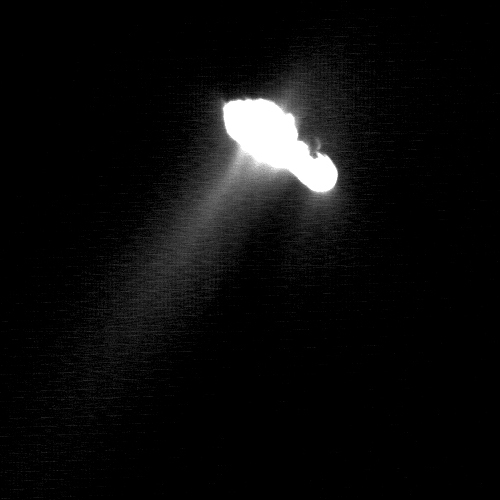

Several Jets and a Crater on Comet Borrelly

This image, taken by Deep Space 1 on September 22, 2001, has been enhanced to reveal dust being ejected from the nucleus of comet Borrelly. As a result, the nucleus, which is about eight kilometers (about five miles) long, is bright white in the image. The main dust jet is directed towards the bottom left of the frame, around 35 degrees away from the comet-Sun line. The jet emerges as actually comprised of at least three smaller features. This active region as a whole is at least three kilometers (less than two miles) long.

Another, smaller, jet feature is seen on the tip of the nucleus on the lower right-hand limb. Dust also seems to be ejected from there into the night-side hemisphere, probably from the dayside hemisphere. The expansion of the gas and dust mixture into the vacuum of space has swept some material around the body of the nucleus so that it appears above the night-side hemisphere. The night-side of the nucleus could not be seen, of course.

The line between day and night on the comet is towards the upper right. This representation shows a faint ring of brightness separated from the terminator by a dark, unlit area. It is possible that this is a crater rim, seen in grazing illumination, which is just about to cross into darkness as the comet rotates. The direction to the Sun is directly downwards.

Deep Space 1 completed its primary mission testing ion propulsion and 11 other advanced, high-risk technologies in September 1999. NASA extended the mission, taking advantage of the ion propulsion and other systems to undertake this chancy but exciting, and ultimately successful, encounter with the comet. More information can be found on the Deep Space 1 home page at http://nmp.jpl.nasa.gov/ds1/.

Deep Space 1 was launched in October 1998 as part of NASA’s New Millennium Program, which is managed by JPL for NASA’s Office of Space Science, Washington, D.C. The California Institute of Technology manages JPL for NASA.

Credit: NASA/JPL